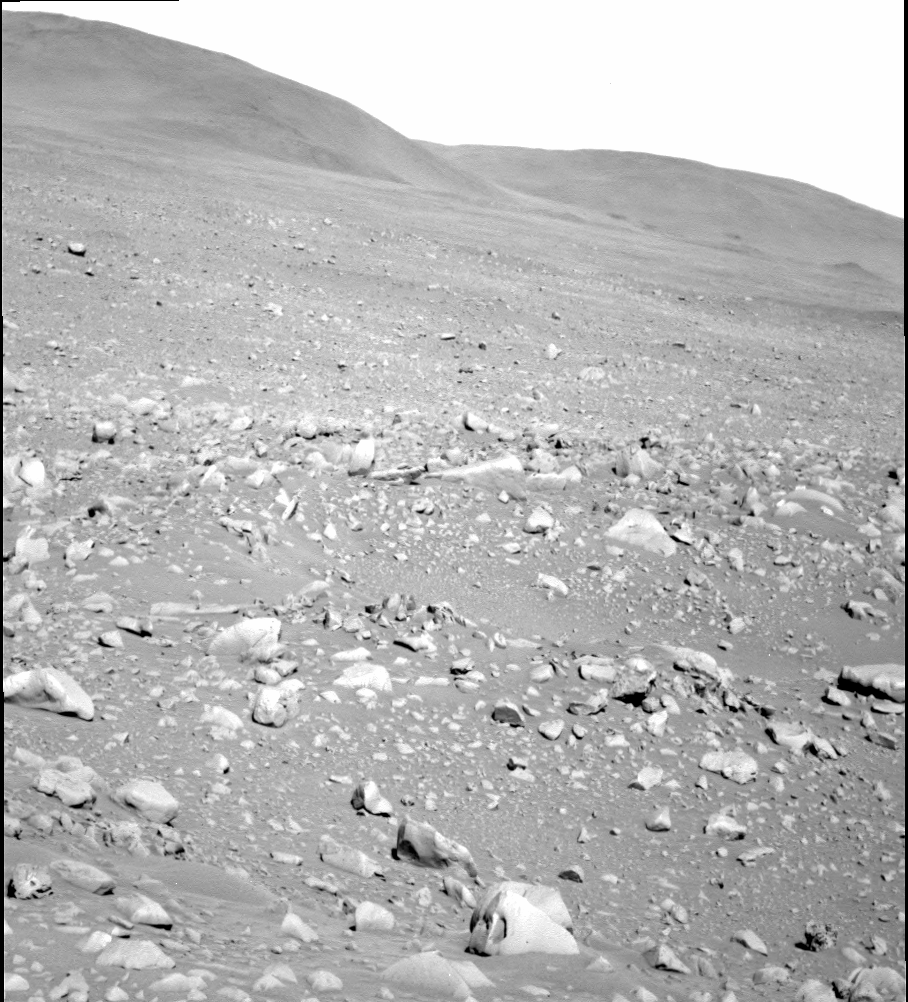

Spirit Moves in on ‘Columbia Hills’

NASA’s Mars Exploration Rover Spirit took this gray-scale panoramic camera image of the “Columbia Hills” on sol 107 (April 21, 2004). Spirit is still approximately 2 kilometers (1.2 miles) and 52 sols away from its destination at the western base of the hills.

Once Spirit reaches the base, scientists and rover controllers will re-analyze the terrain and determine whether to send the rover up the mountain. Another option will be to send Spirit south along the base where she may encounter outcrops as indicated by orbital images from the Mars Orbiter Camera on the Mars Global Surveyor spacecraft.

Credit: NASA/JPL/Cornell